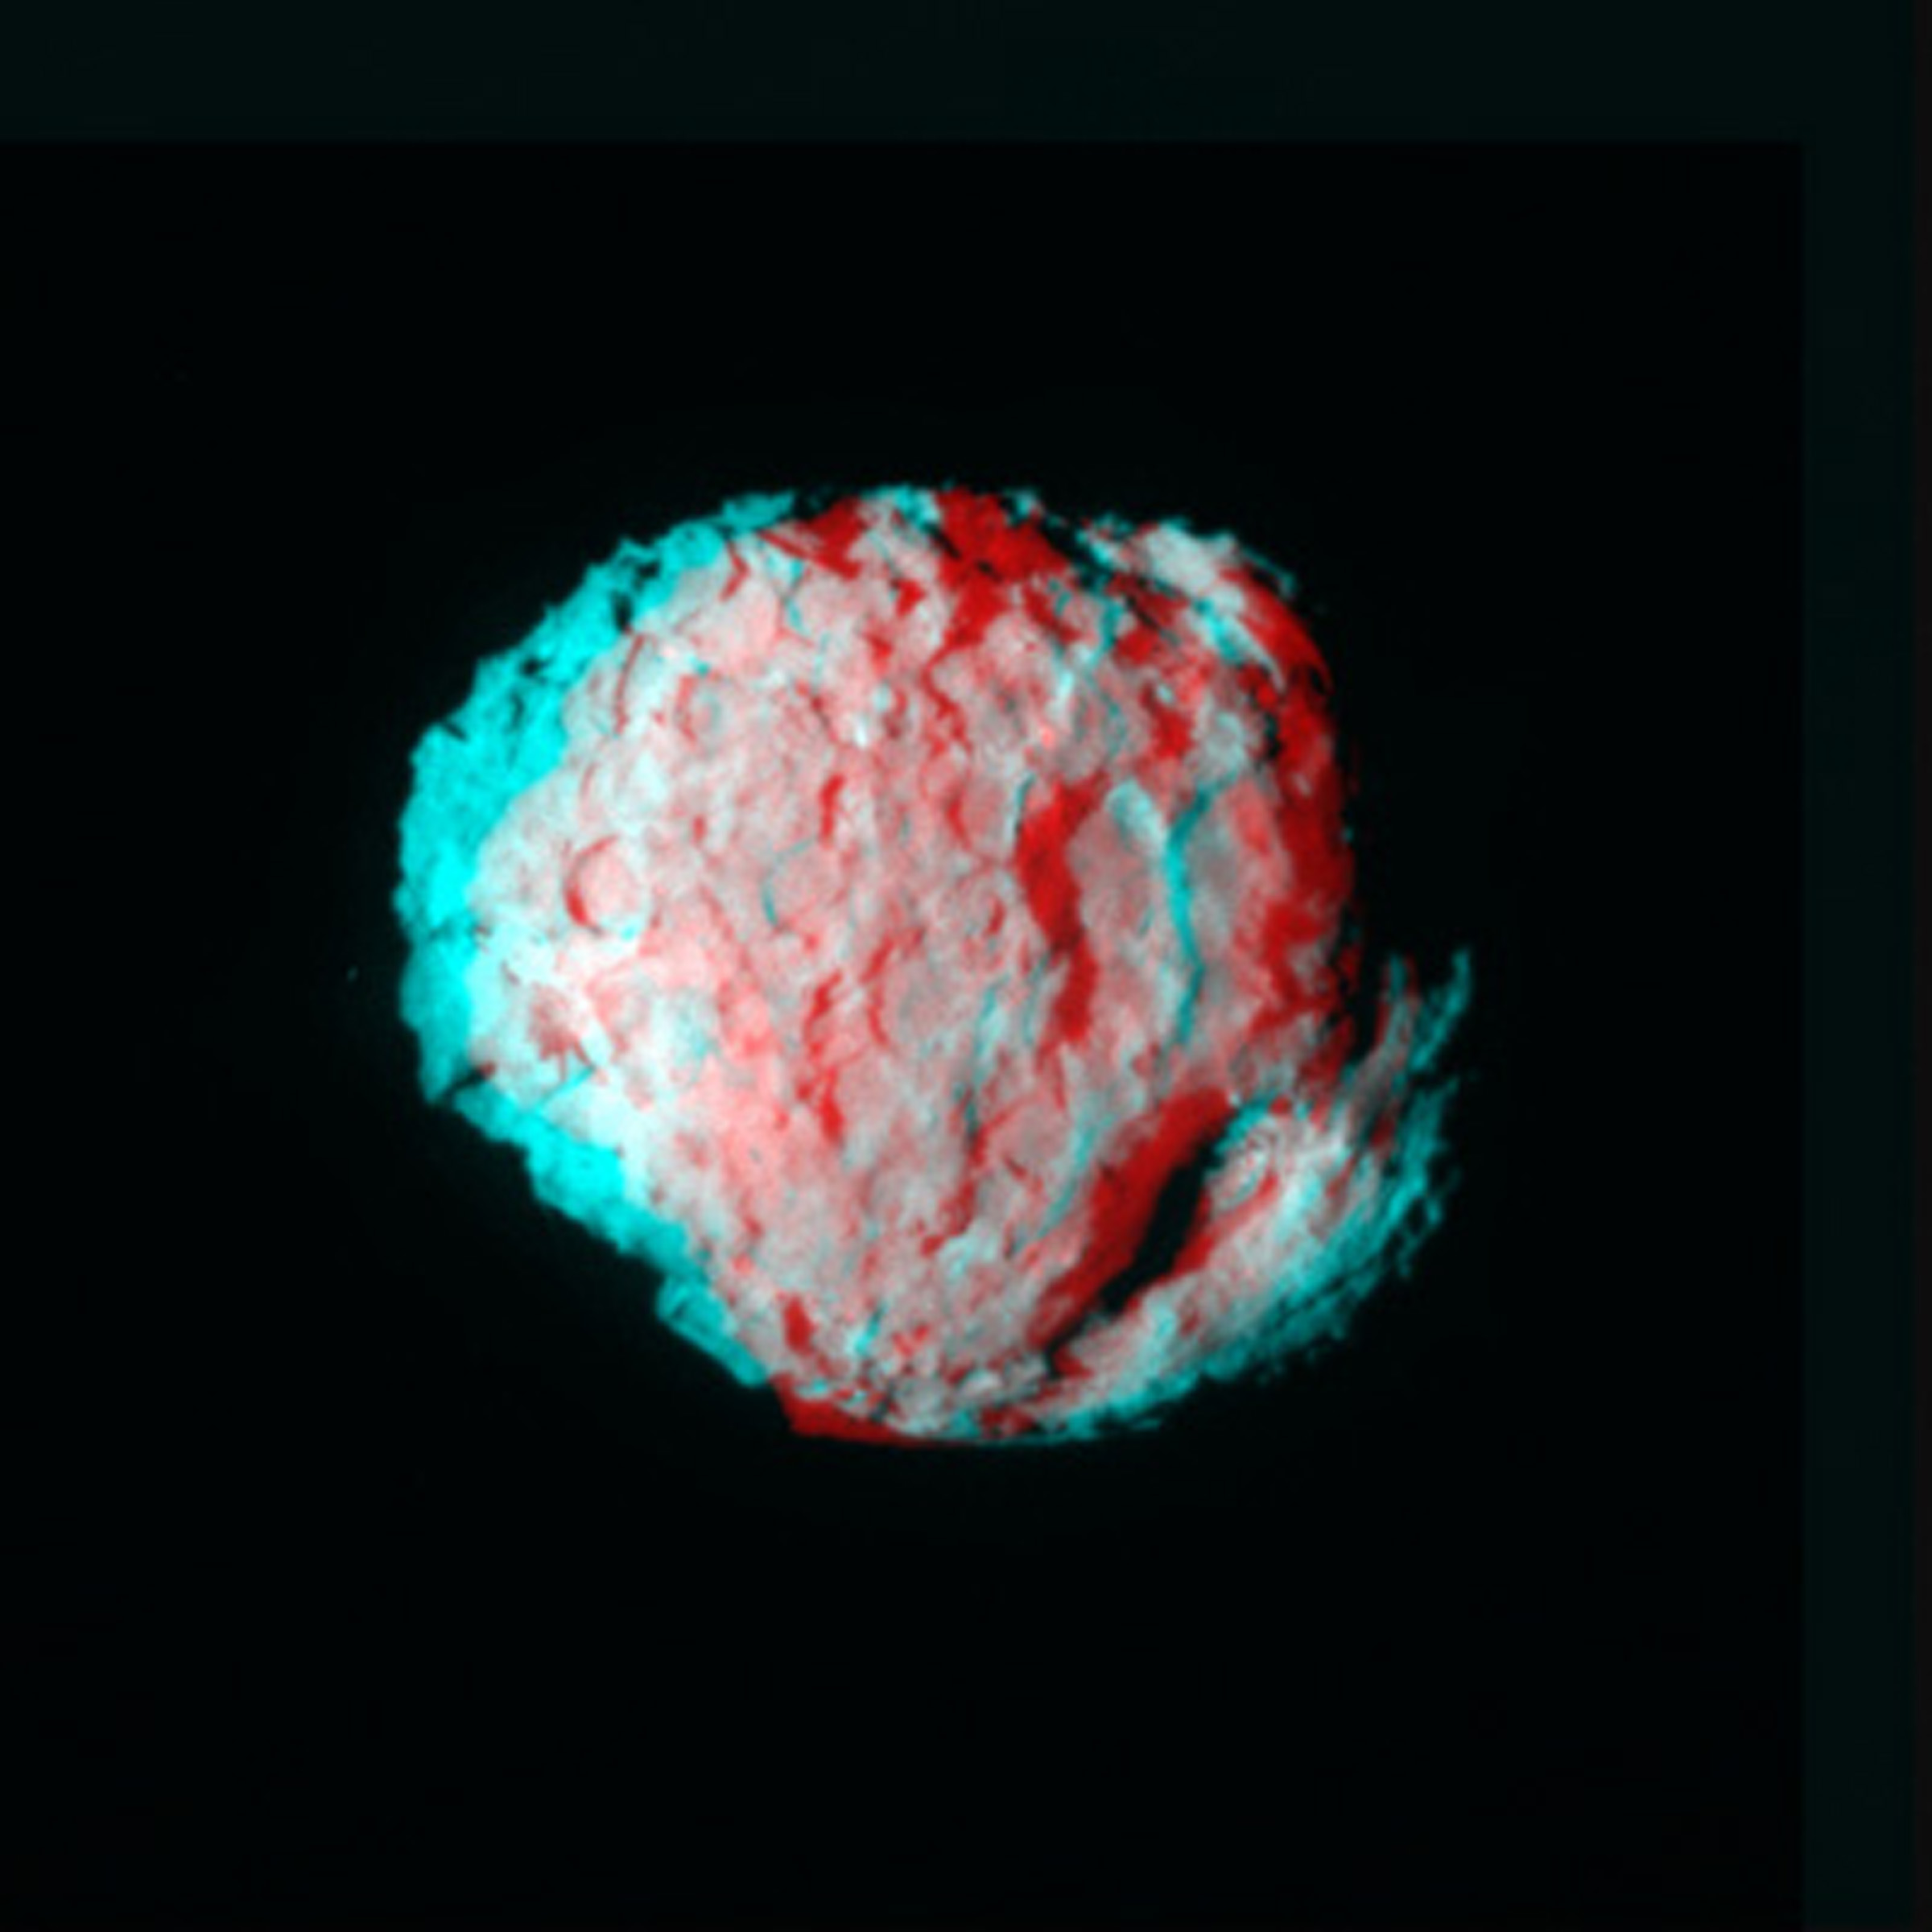

Comet Wild 2 – Anaglyph

Red/green stereo anaglyph.

Credit: NASA/JPL